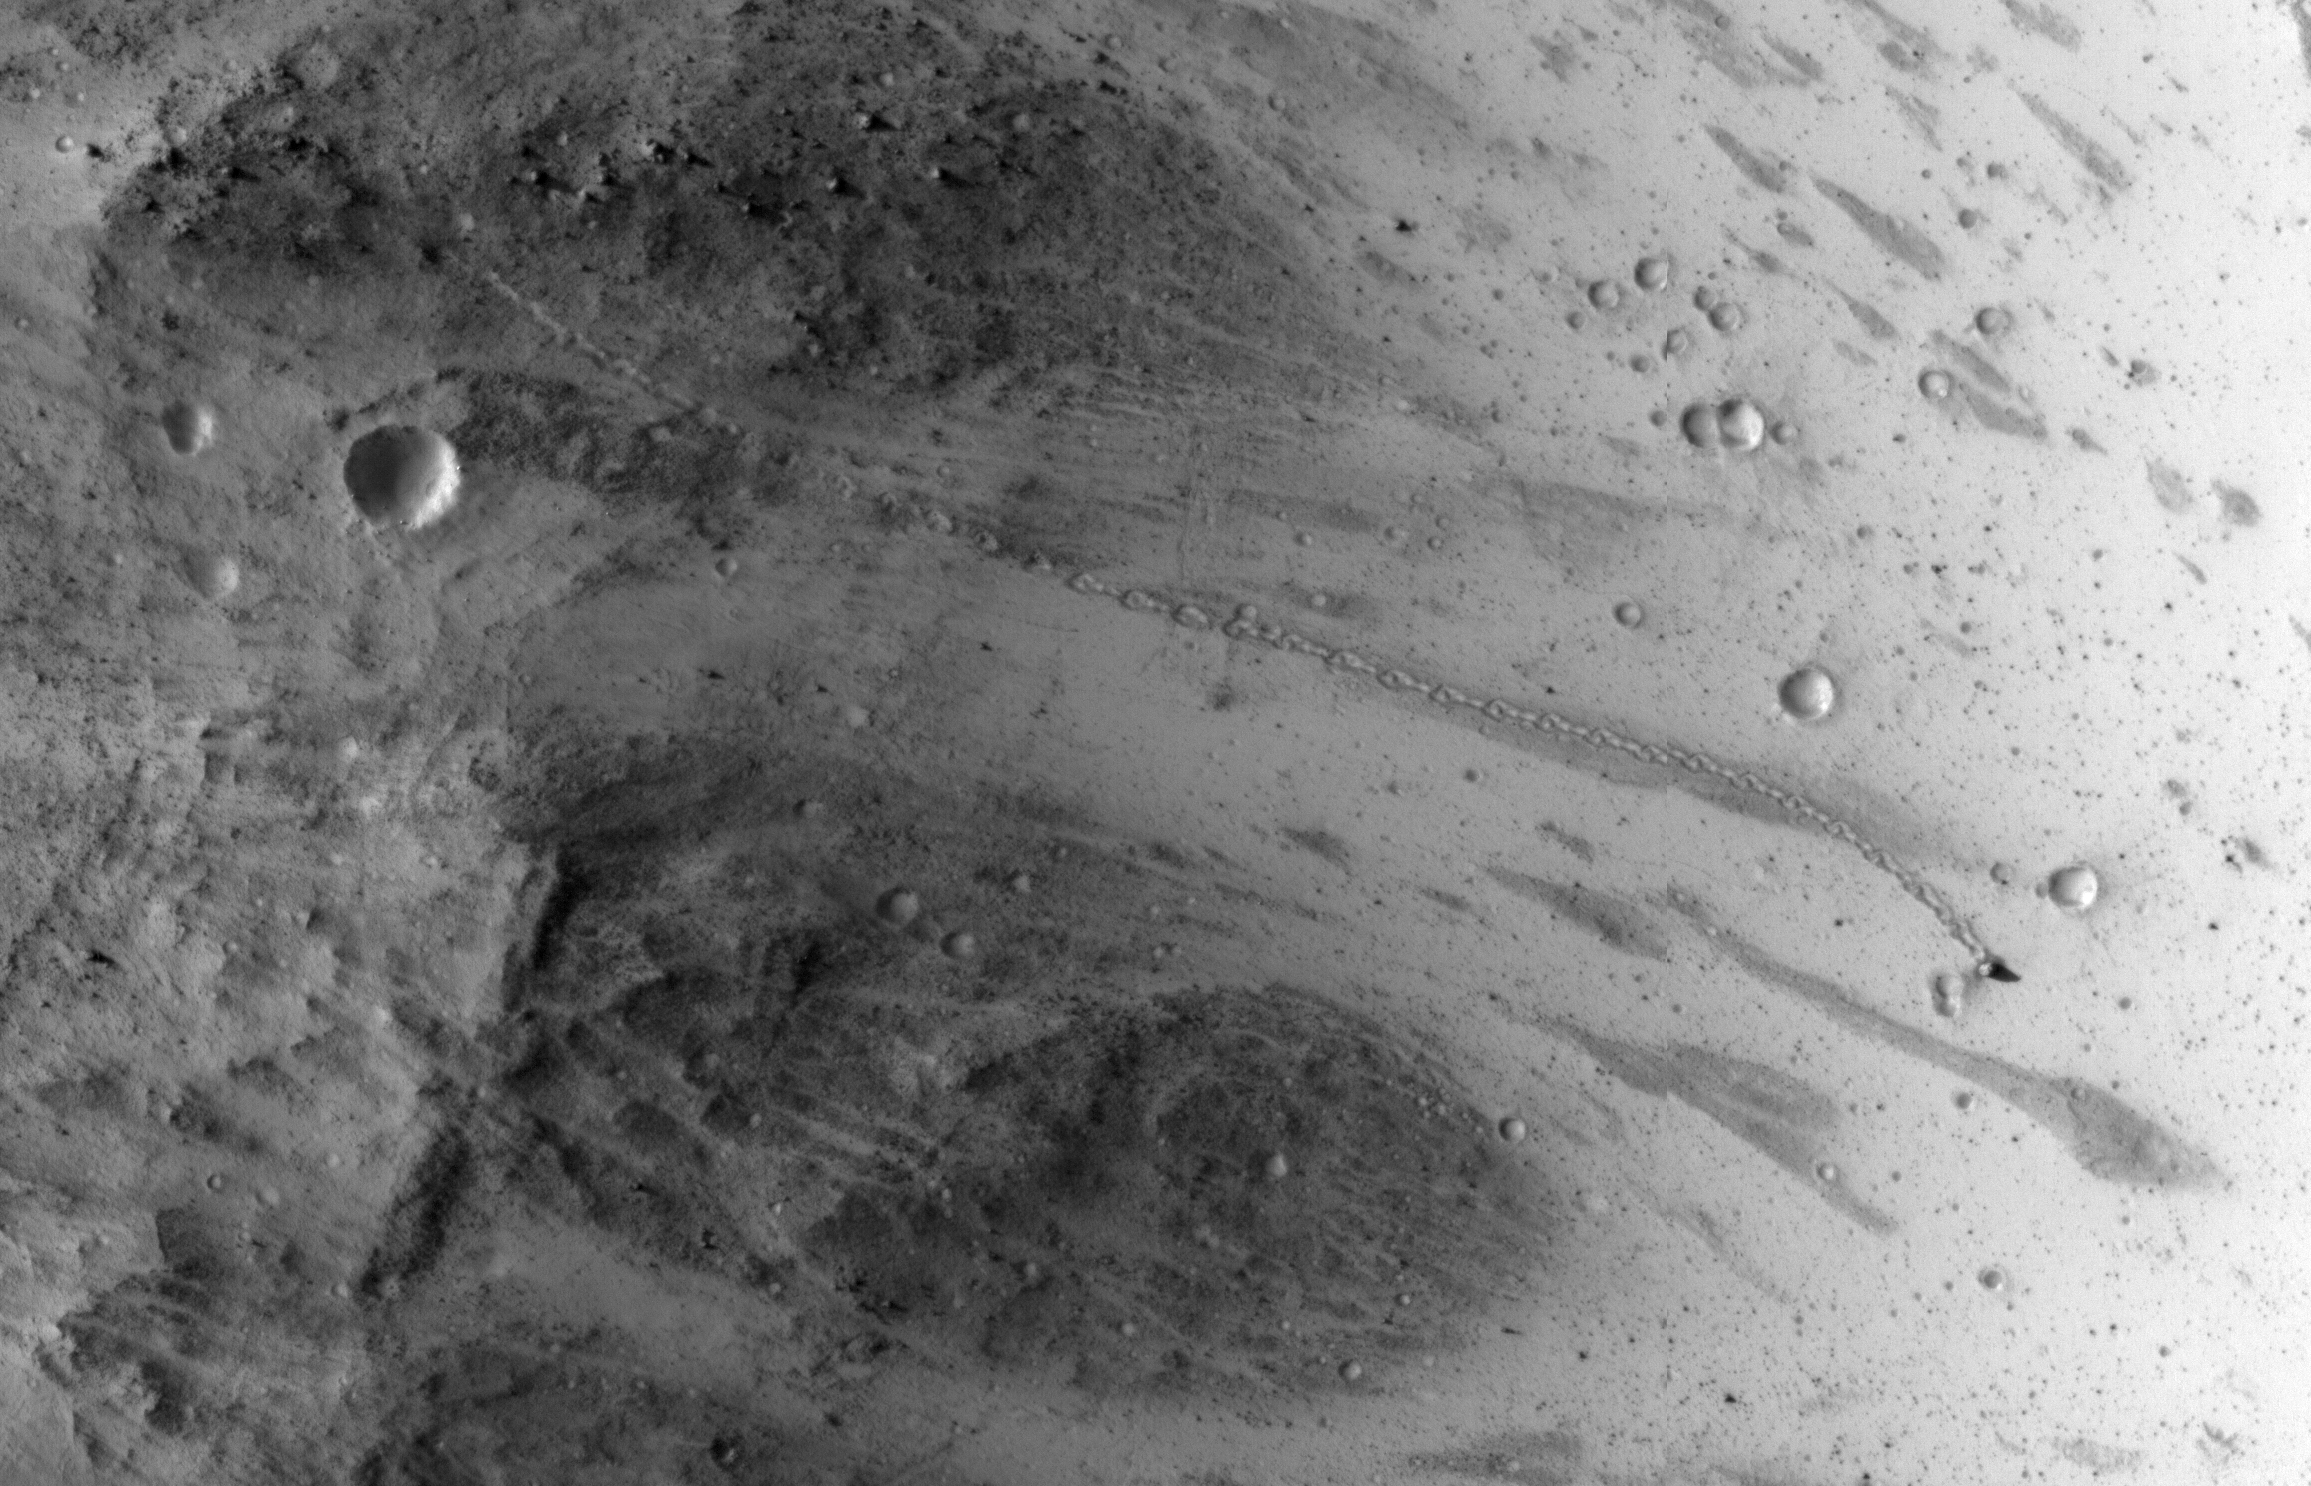

An Irregular, Upright Boulder on Mars

A path resembling a dotted line from the upper left to middle right of this image is the track left by an irregularly shaped, oblong boulder as it tumbled down a slope on Mars before coming to rest in an upright attitude at the downhill end of the track. The High Resolution Imaging Science Experiment (HiRISE) camera on NASA’s Mars Reconnaissance Orbiter recorded this view on July 3, 2014.

The boulder’s trail down the slope is about one-third of a mile (about 500 meters) long. The trail has an odd repeating pattern, suggesting the boulder could not roll straight due to its shape.

Calculated from the length of the shadow cast by the rock and the known angle of sunlight during this afternoon exposure, the height of the boulder is about 20 feet (6 meters). Its width as seen from overhead is only about 11.5 feet (3.5 meters), so it indeed has an irregular shape. It came to rest with its long axis pointed up.

The location is in a region of Mars with steep slopes at 3.31 degrees south latitude, 302 degrees east longitude. The image is an excerpt from HiRISE observation ESP_037190_1765. Other image products from this observation are available at http://hirise.lpl.arizona.edu/ESP_037190_1765.

HiRISE is one of six instruments on NASA’s Mars Reconnaissance Orbiter. The University of Arizona, Tucson, operates HiRISE, which was built by Ball Aerospace & Technologies Corp., Boulder, Colorado. NASA’s Jet Propulsion Laboratory, a division of the California Institute of Technology in Pasadena, manages the Mars Reconnaissance Orbiter Project for NASA’s Science Mission Directorate, Washington.

Credit: NASA/JPL-Caltech/Univ. of Arizona